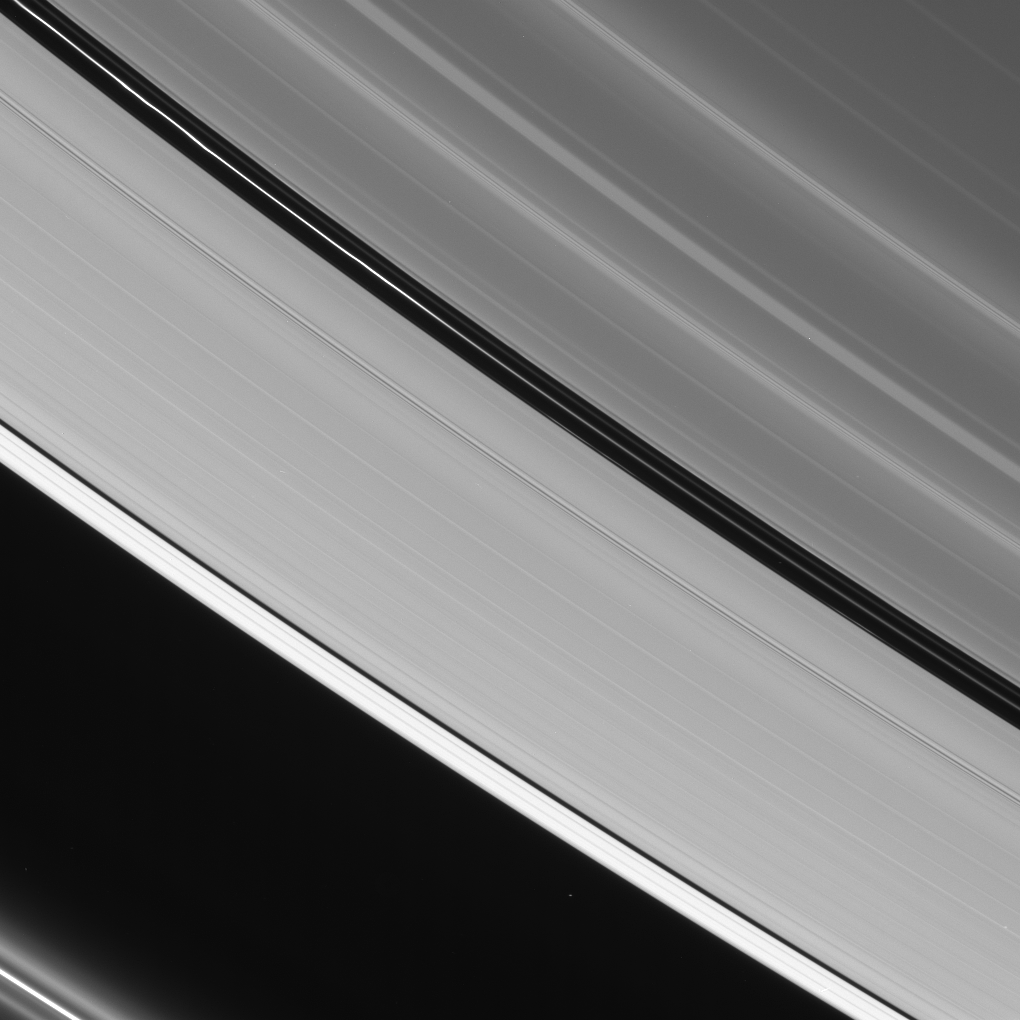

Tiny Moons, Big Effects

The two prominent dark gaps in Saturn’s A ring contain small embedded moons and a host of other intriguing features.

Here, three unique ringlets are visible in the Encke gap (325 kilometers, or 200 miles wide). The innermost ringlet (topmost here) is faint but continuous. The center ringlet brightens substantially toward upper left and displays a few slight kinks. This ringlet is coincident with the orbit of Pan (26 kilometers, or 16 miles across). The outermost ringlet is discontinuous, with two bright regions visible.

The narrower Keeler gap (42 kilometers, or 26 miles wide) hosts the moon Daphnis (7 kilometers, or 4.3 miles across, not in this image), which raises waves in the gap edges as it orbits Saturn (see PIA07809).

At lower left, faint ringlets flanking the bright F ring core are visible. These features were found by the Cassini spacecraft to be arranged into a spiral arm structure that winds around the planet like a spring. The spiral may be caused by tiny moonlets or clumps of material that have smashed through the F ring core and liberated material.

This view looks toward the unlit side of the rings from about 23 degrees above the ringplane.

The image was taken in visible red light with the Cassini spacecraft narrow-angle camera on Sept. 11, 2006 at a distance of approximately 1.1 million kilometers (700,000 miles) from Saturn and at a Sun-Saturn-spacecraft, or phase, angle of 151 degrees. Image scale is about 6 kilometers (4 miles) per pixel.

The Cassini-Huygens mission is a cooperative project of NASA, the European Space Agency and the Italian Space Agency. The Jet Propulsion Laboratory, a division of the California Institute of Technology in Pasadena, manages the mission for NASA’s Science Mission Directorate, Washington, D.C. The Cassini orbiter and its two onboard cameras were designed, developed and assembled at JPL. The imaging operations center is based at the Space Science Institute in Boulder, Colo.

Credit: NASA/JPL/Space Science Institute